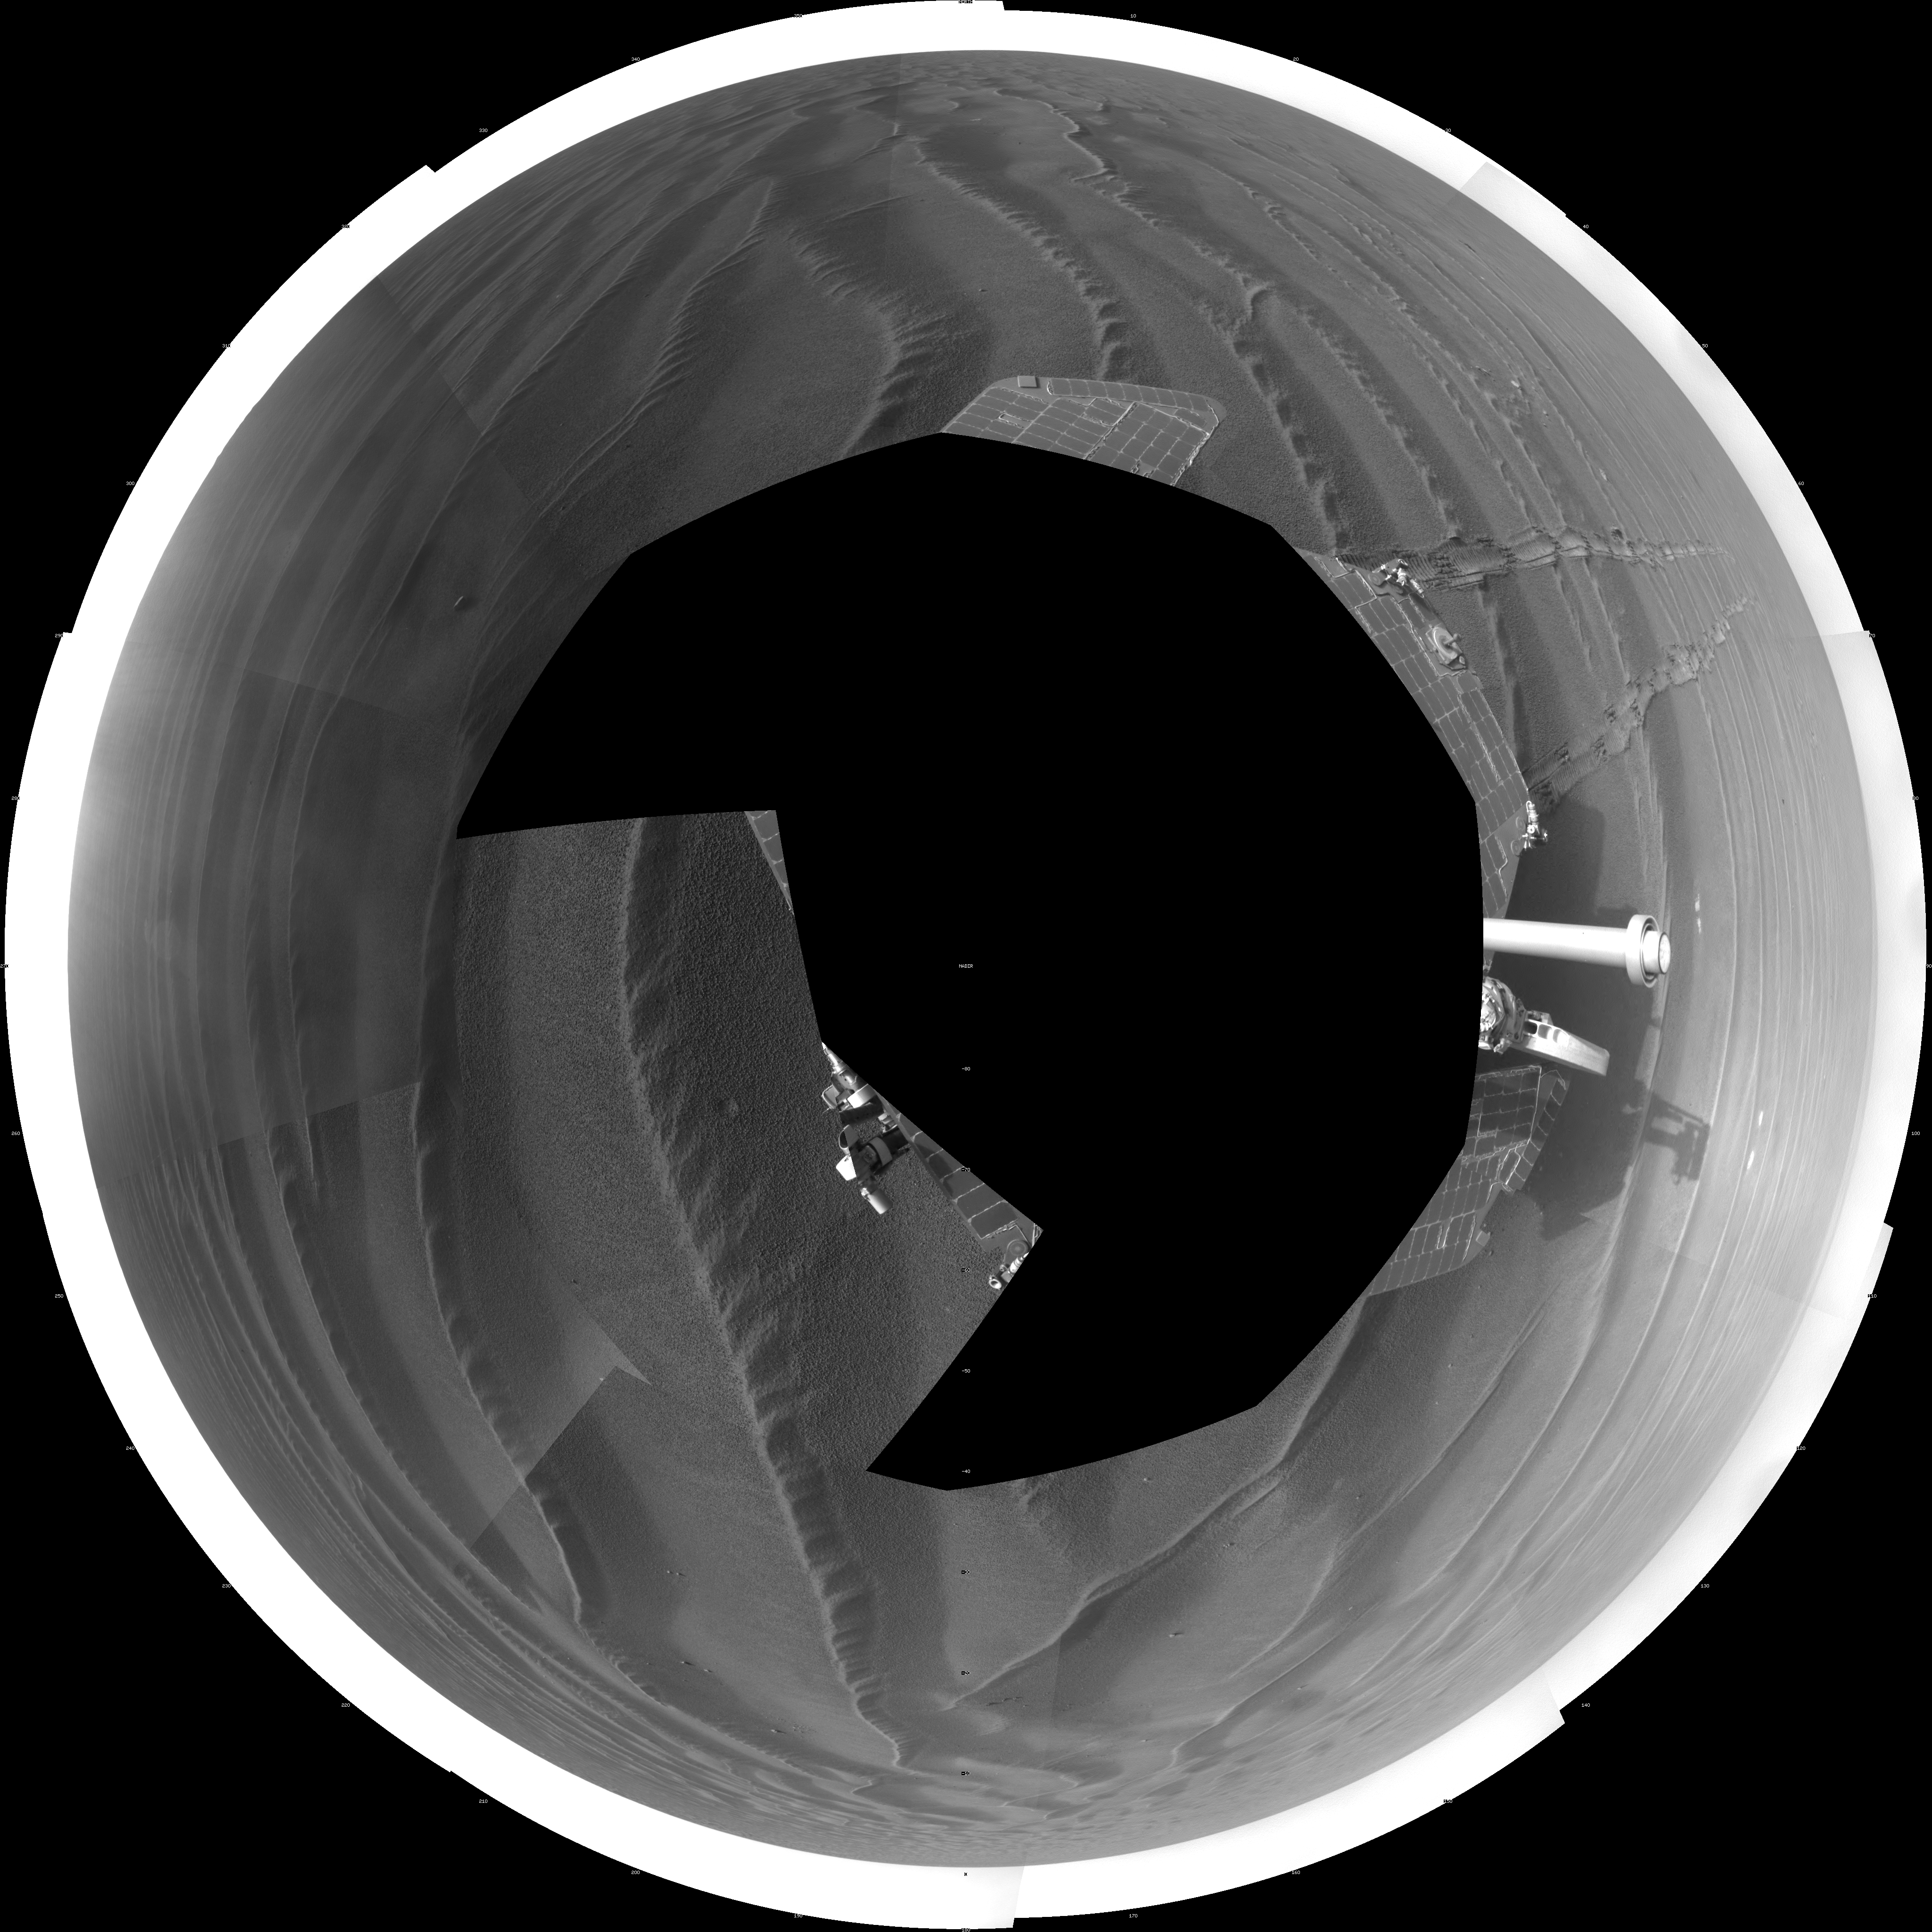

Opportunity’s Surroundings on Sol 1687 (Polar)

NASA’s Mars Exploration Rover Opportunity used its navigation camera to take the images combined into this 360-degree view of the rover’s surroundings on the 1,687th Martian day, or sol, of its surface mission (Oct. 22, 2008).

Opportunity had driven 133 meters (436 feet) that sol, crossing sand ripples up to about 10 centimeters (4 inches) tall. The tracks visible in the foreground are in the east-northeast direction.

Opportunity’s position on Sol 1687 was about 300 meters southwest of Victoria Crater. The rover was beginning a long trek toward a much larger crater, Endeavour, about 12 kilometers (7 miles) to the southeast.

This view is presented as a polar projection with geometric seam correction.

Credit: NASA/JPL-Caltech